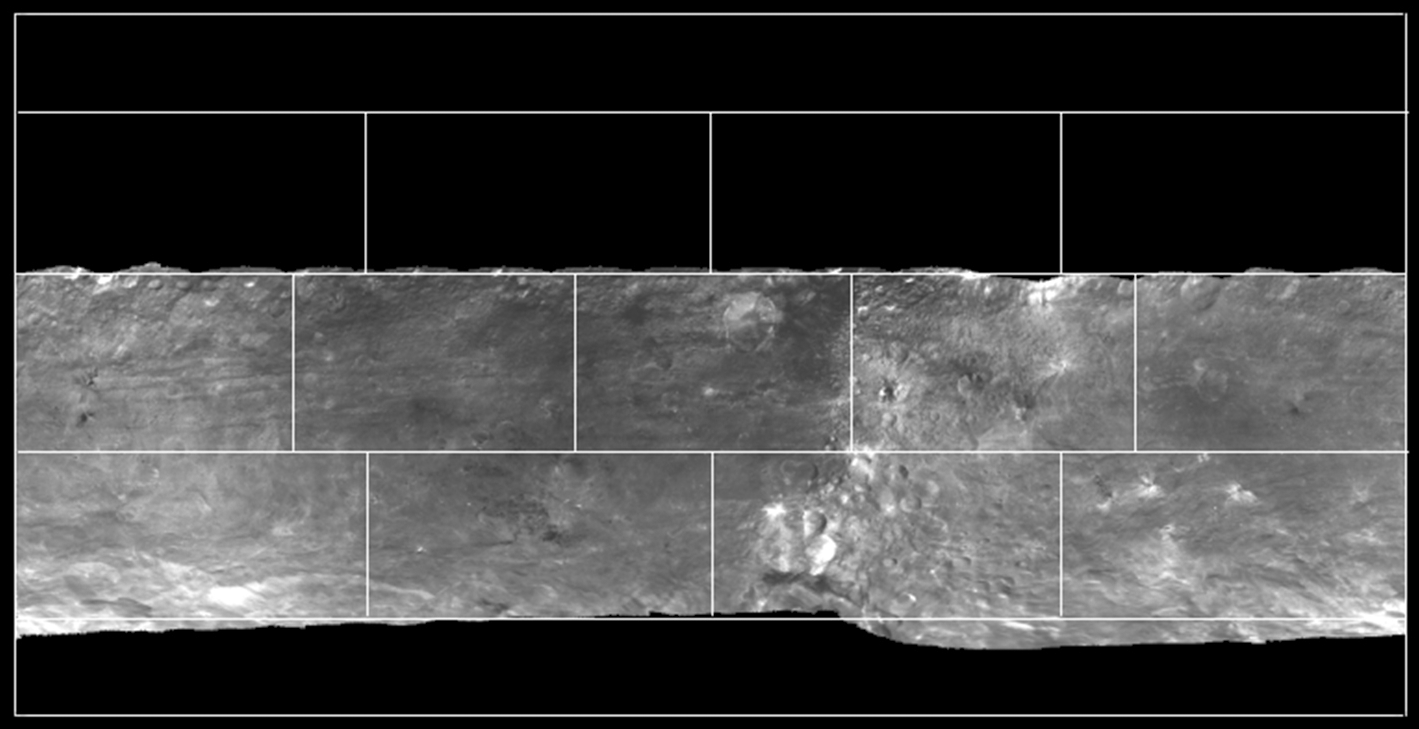

Map of Bright Areas on Vesta

Annotated version

This mosaic depicts a portion of Vesta imaged by NASA’s Dawn spacecraft where pockets of bright materials are visible. Though Vesta is one of the brightest objects in the solar system, many spots on Vesta turn out to be brighter than Vesta’s average brightness. The bright material appears almost everywhere on Vesta in various shapes.

Scientists believe this bright material has experienced the least change in its mineralogy over Vesta’s history, and best represents original material from the formation of Vesta. This discovery is significant, because it provides constraints for the formation and evolution of Vesta, which is thought of as a protoplanet or body that almost became a planet.

In the annotated version of the image, yellow boxes highlight some pockets of bright material.

The images for this mosaic were obtained by Dawn’s framing camera between Aug. 11 and 29, 2011, during survey orbit (on average 1,700 miles or 2,700 kilometers above the surface).

The Dawn mission to the asteroids Vesta and Ceres is managed by NASA’s Jet Propulsion Laboratory, a division of the California Institute of Technology in Pasadena, for NASA’s Science Mission Directorate, Washington. Dawn is a project of the directorate’s Discovery Program, managed by NASA’s Marshall Space Flight Center in Huntsville, Ala. UCLA is responsible for overall Dawn mission science. The Dawn Framing Cameras have been developed and built under the leadership of the Max Planck Institute for Solar System Research, Katlenburg-Lindau, Germany, with significant contributions by DLR German Aerospace Center, Institute of Planetary Research, Berlin, and in coordination with the Institute of Computer and Communication Network Engineering, Braunschweig. The framing camera project is funded by the Max Planck Society, DLR, and NASA/JPL.

Credit: NASA/JPL-Caltech/UCLA/MPS/DLR/IDA/UMD